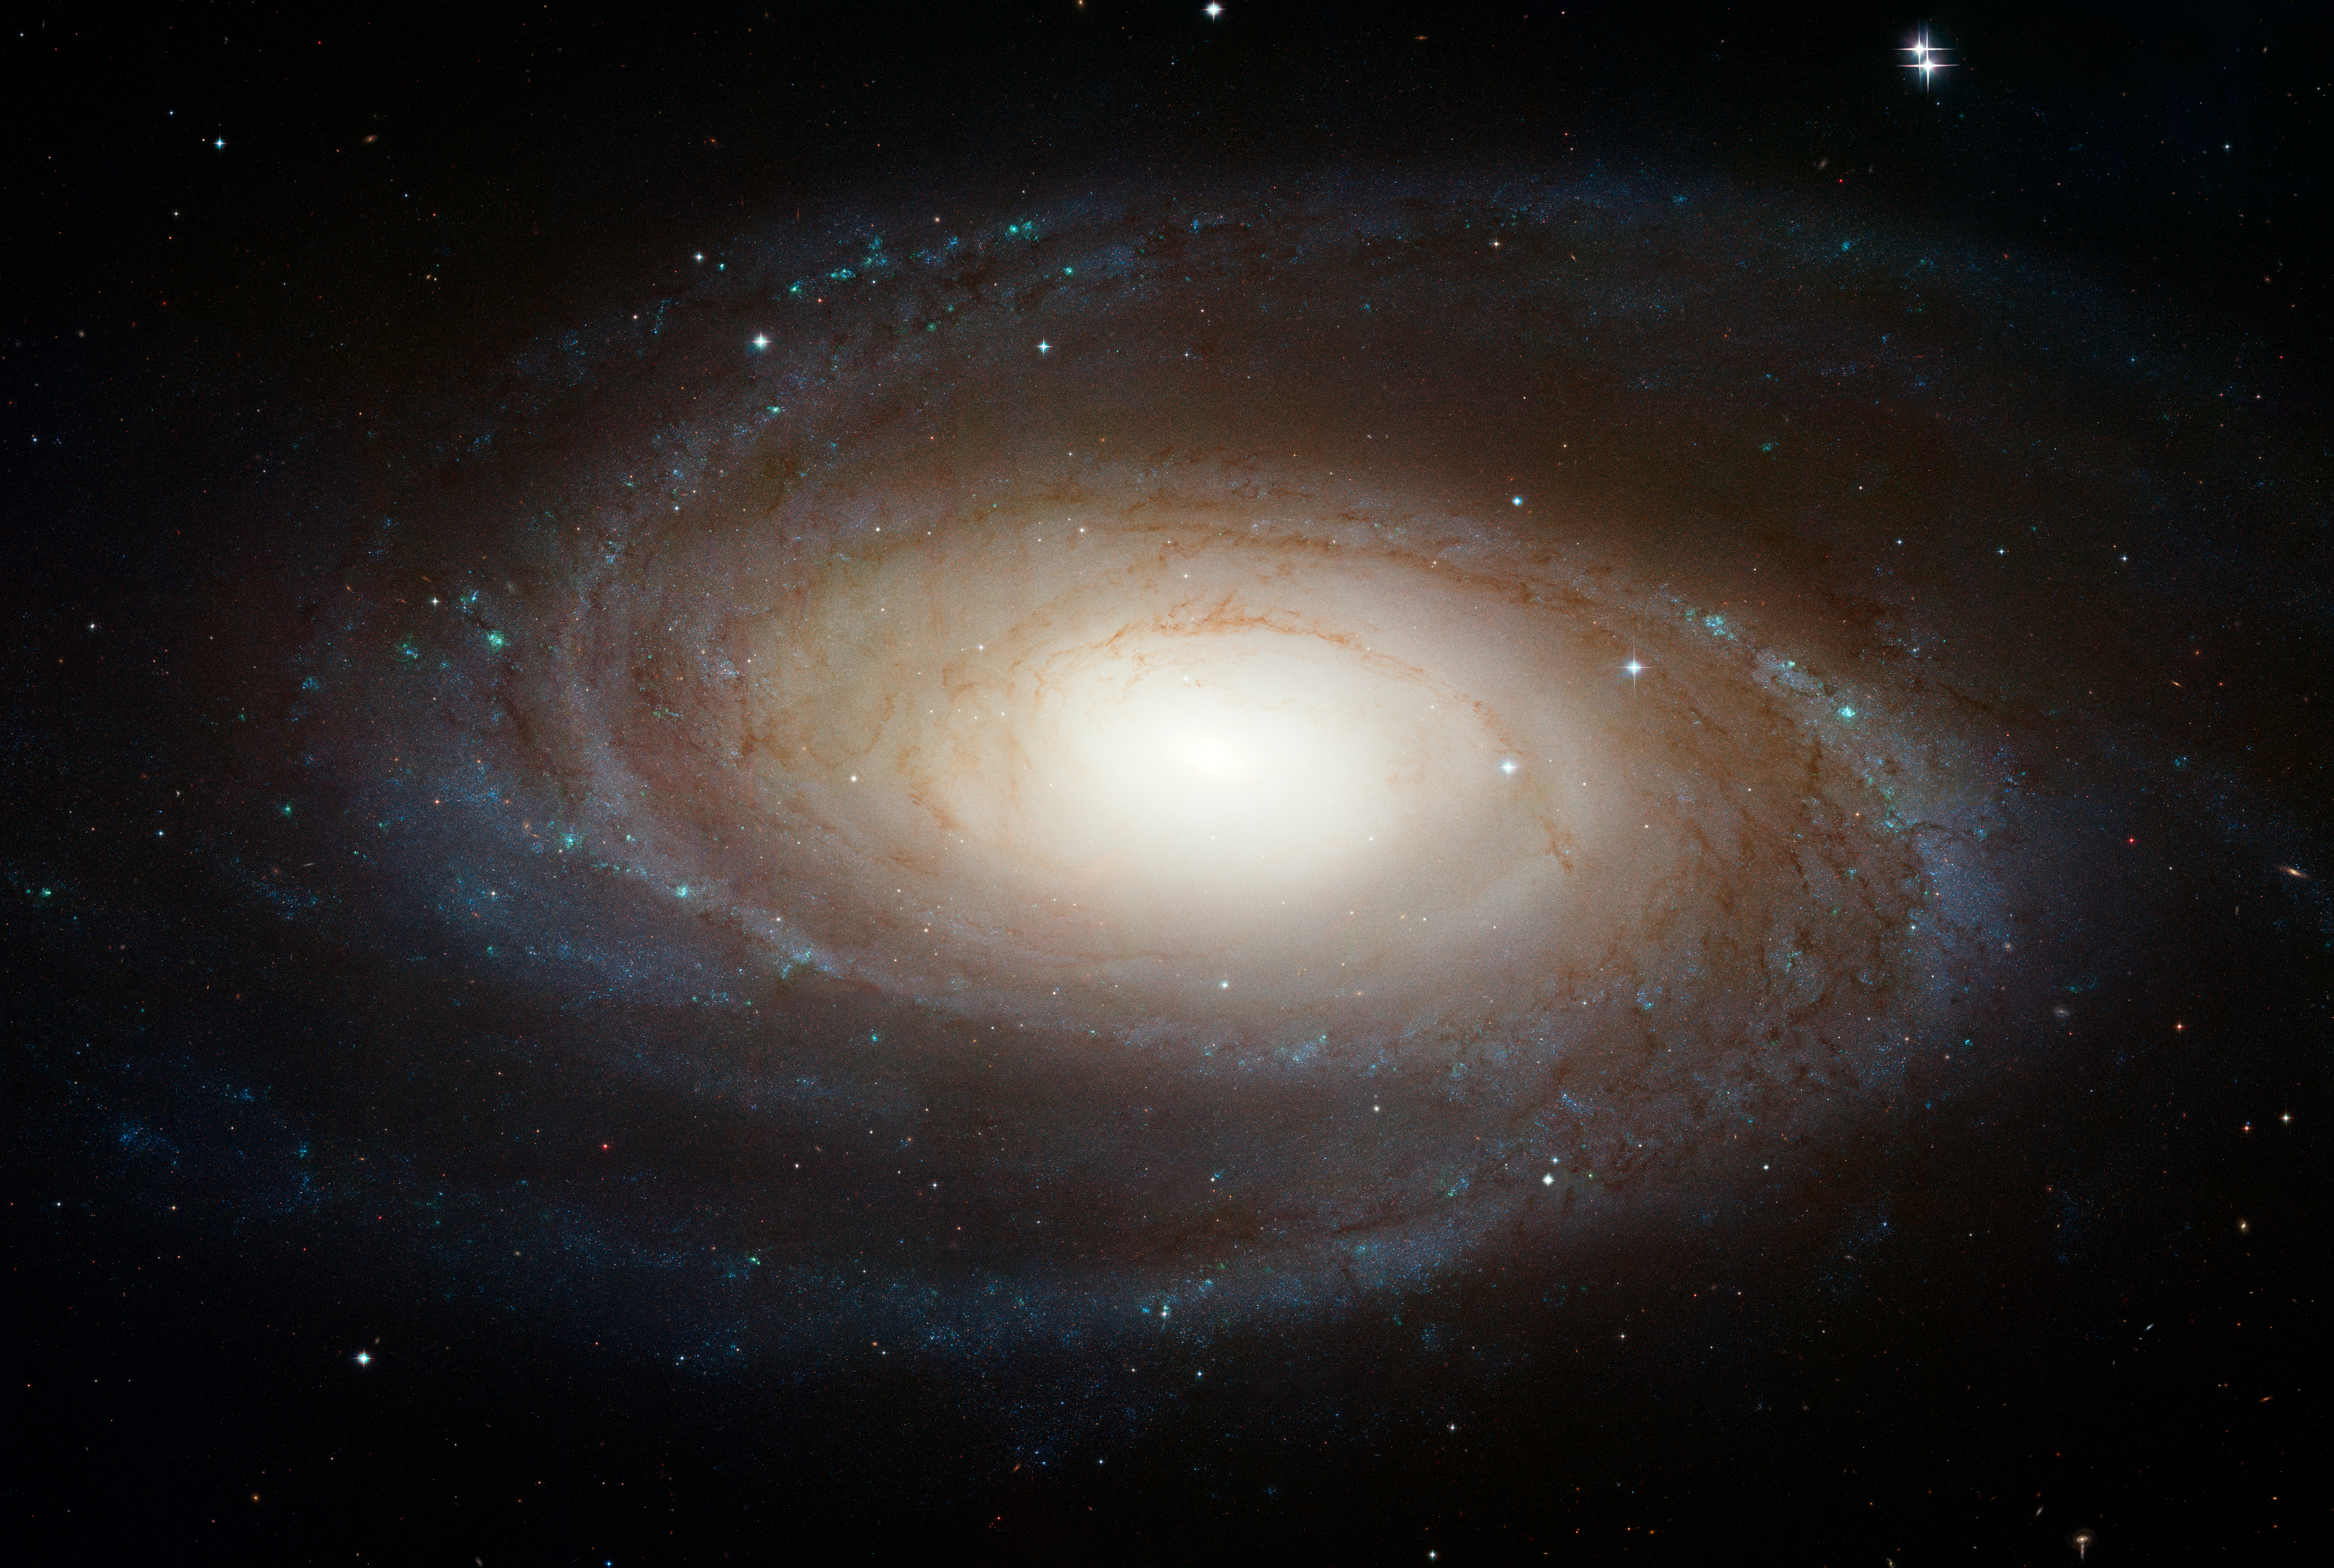

Hubble Photographs Grand Design Spiral Galaxy M81

The sharpest image ever taken of the large "grand design" spiral galaxy M81 is being released today at the American Astronomical Society Meeting in Honolulu, Hawaii.

This beautiful galaxy is tilted at an oblique angle on to our line of sight, giving a "birds-eye view" of the spiral structure. The galaxy is similar to our Milky Way, but our favorable view provides a better picture of the typical architecture of spiral galaxies. Though the galaxy is 11.6 million light-years away, NASA Hubble Space Telescope's view is so sharp that it can resolve individual stars, along with open star clusters, globular star clusters, and even glowing regions of fluorescent gas.

The spiral arms, which wind all the way down into the nucleus, are made up of young, bluish, hot stars formed in the past few million years. They also host a population of stars formed in an episode of star formation that started about 600 million years ago. The greenish regions are dense areas of bright star formation. The ultraviolet light from hot young stars are fluorescing the surrounding clouds of hydrogen gas. A number of sinuous dust lanes also wind all the way into the nucleus of M81.

The galaxy's central bulge contains much older, redder stars. It is significantly larger than the Milky Way's bulge. A black hole of 70 million solar masses resides at the center of M81. The black hole is about 15 times the mass of the Milky Way's black hole. Previous Hubble research shows that the size of the central black hole in a galaxy is proportional to the mass of a galaxy's bulge.

M81 may be undergoing a surge of star formation along the spiral arms due to a close encounter it may have had with its nearby spiral galaxy NGC 3077 and a nearby starburst galaxy (M82) about 300 million years ago. Astronomers plan to use the Hubble image to study the star formation history of the galaxy and how this history relates to the neutron stars and black holes seen in X-ray observations of M81 with NASA's Chandra X-ray Observatory.

M81 is one of the brightest galaxies that can be seen from the Earth. It is high in the northern sky in the circumpolar constellation Ursa Major, the Great Bear. At an apparent magnitude of 6.8 it is just at the limit of naked-eye visibility. The galaxy's angular size is about the same as that of the Full Moon.

The Hubble data was taken with the Advanced Camera for Surveys in 2004 through 2006. This color composite was assembled from images taken in blue, visible, and infrared light.

Credit: NASA, ESA, and The Hubble Heritage Team (STScI/AURA)